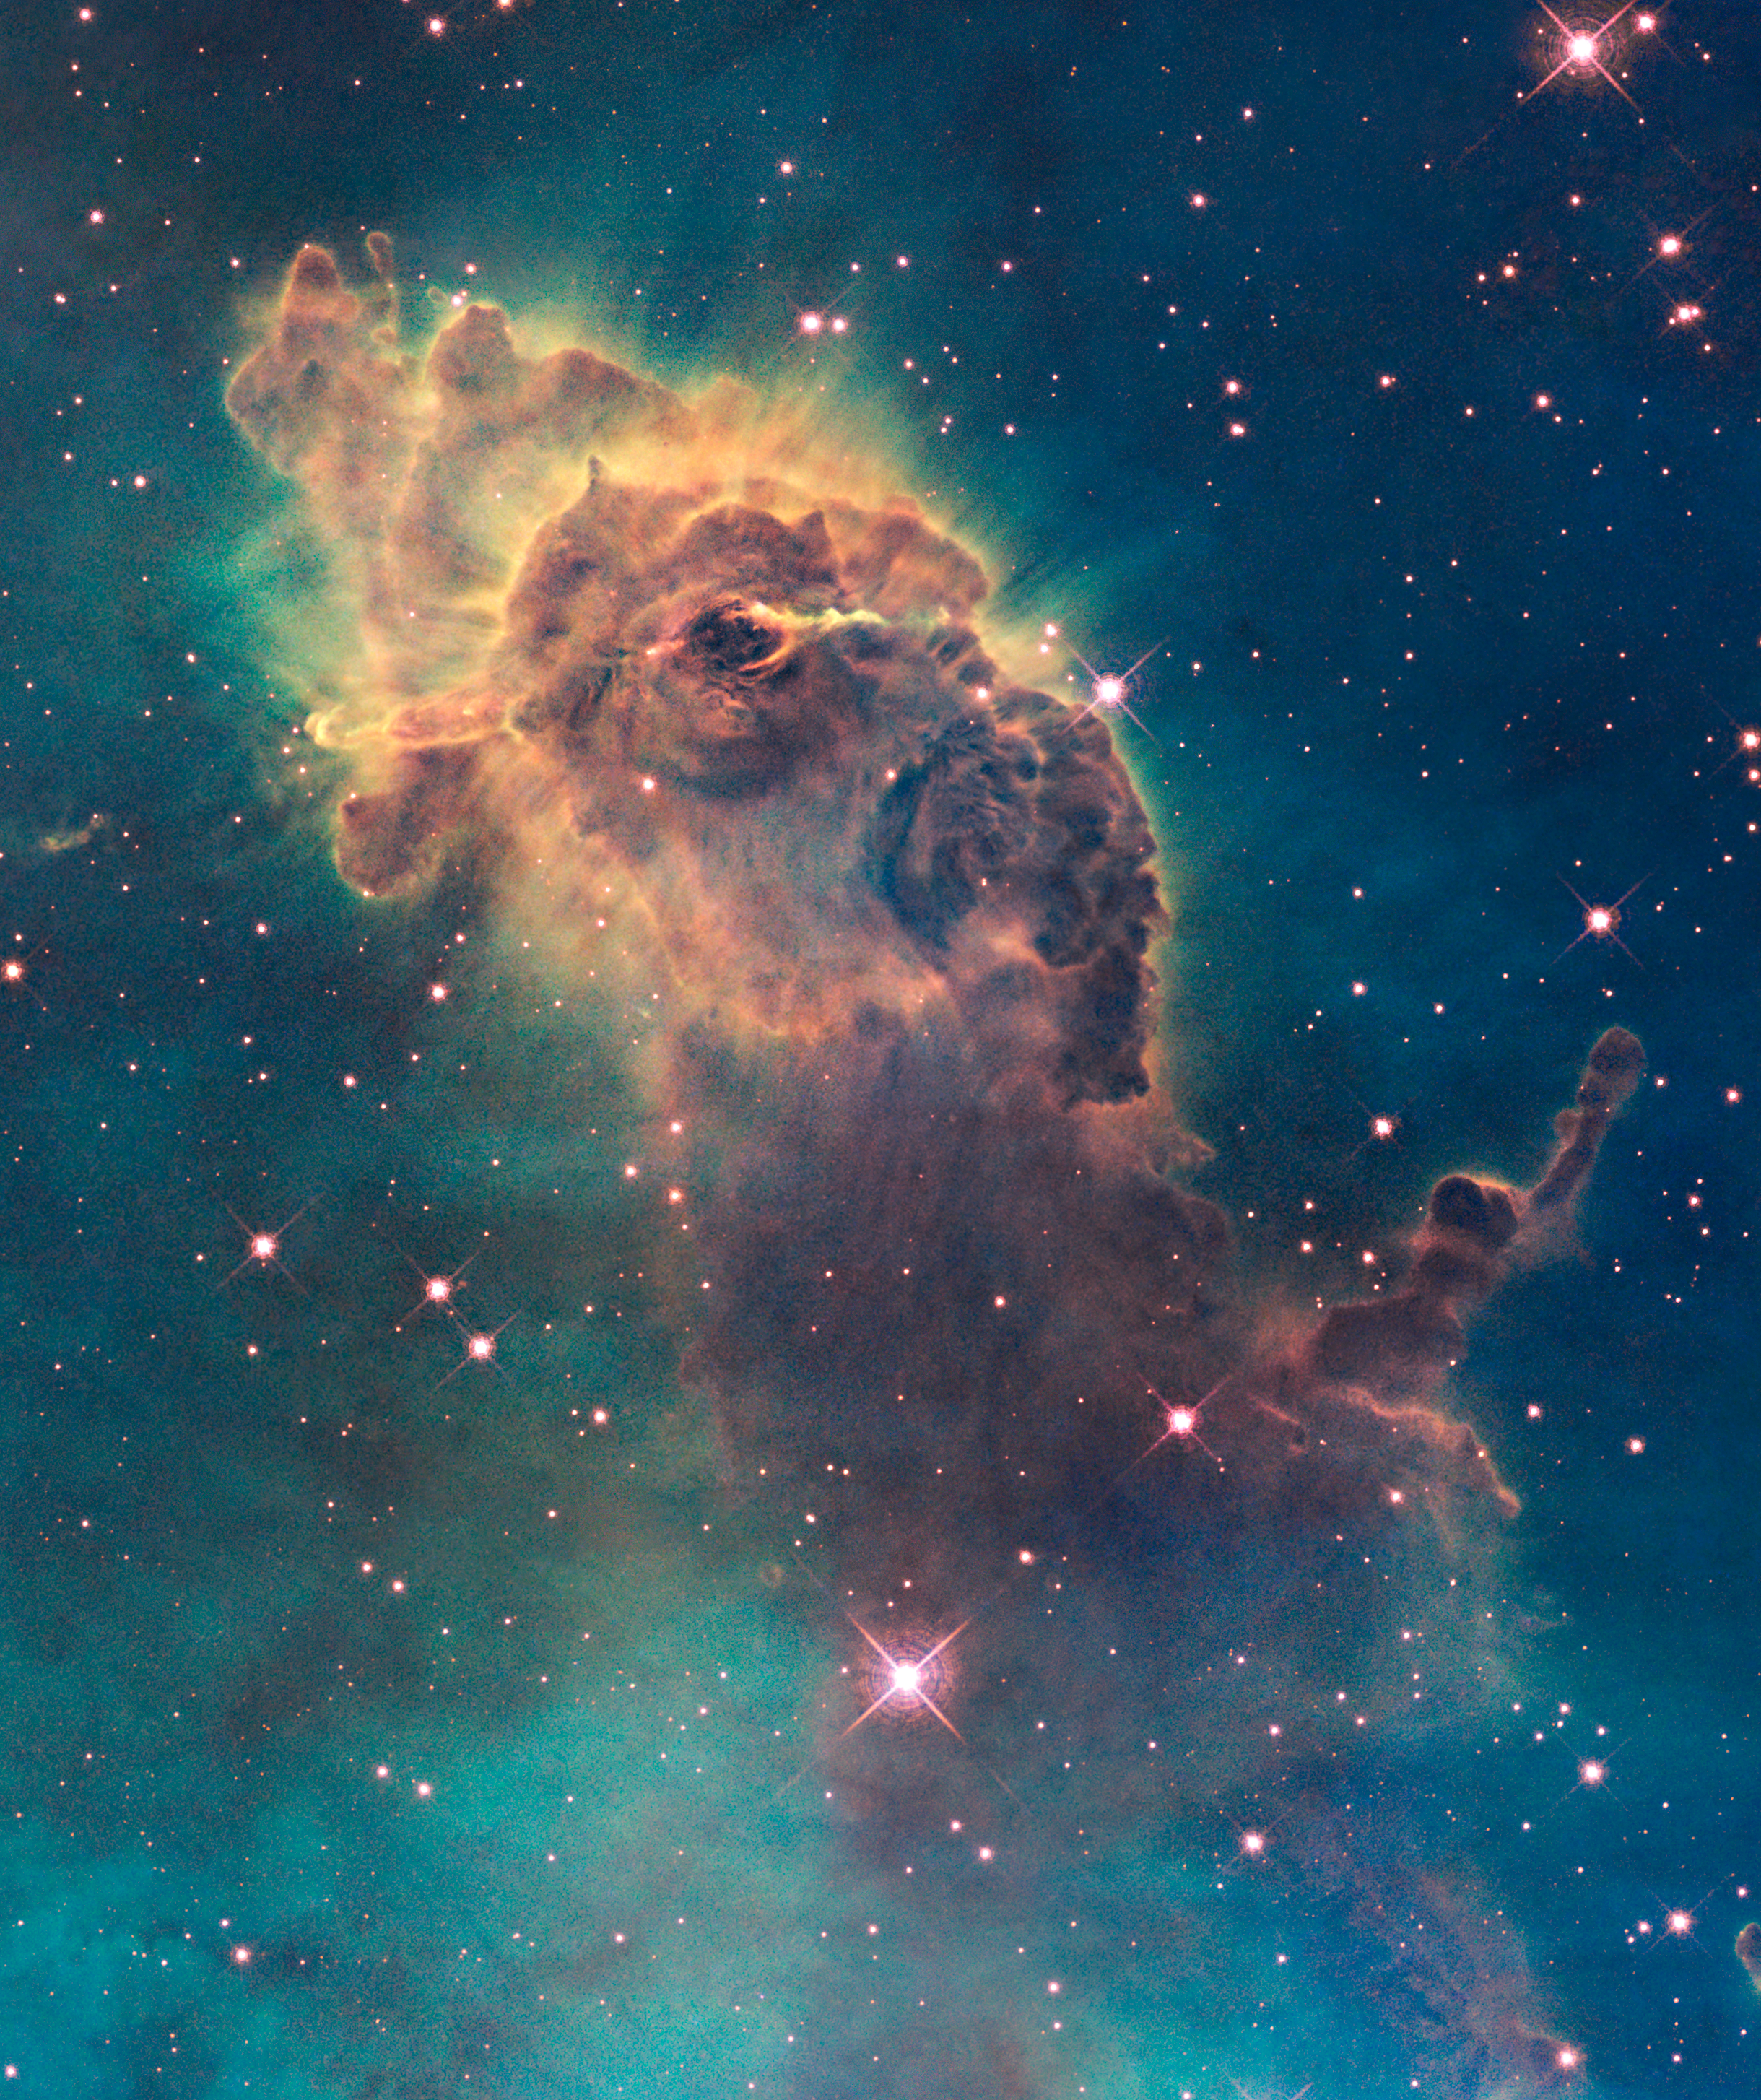

Jet in Carina

Jet in the Carina Nebula taken with Hubble's WFC3 detector

Credit: NASA, ESA, and the Hubble SM4 ERO Team